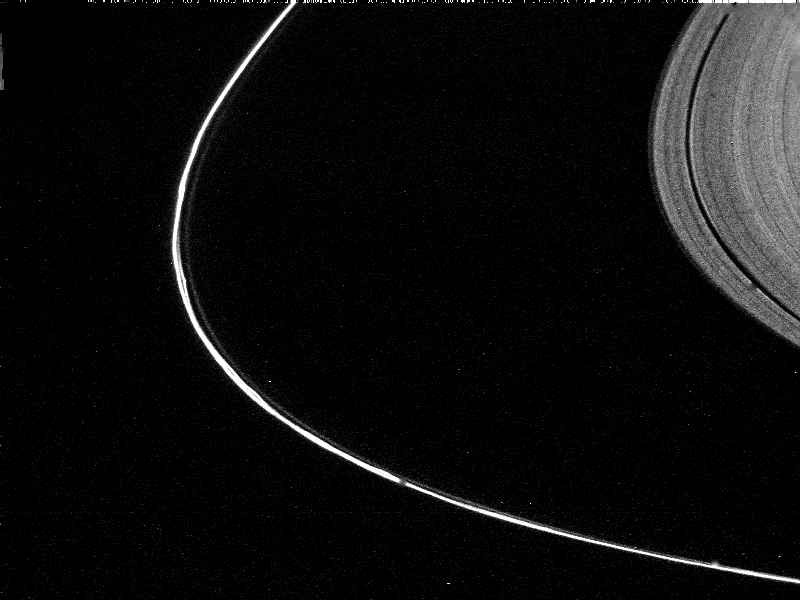

Saturn’s F-Ring

This narrow-angle camera image of Saturn’s F Ring was taken through the Clear filter while at a distance of 0.75 million km from Saturn on 12 November 1980. The kinks and braids of this tightly-constrained ring are visible along with the outer edge of the A Ring. JPL managed the Voyager Project for NASA’s Office of Space Science.

Credit: NASA/JPL